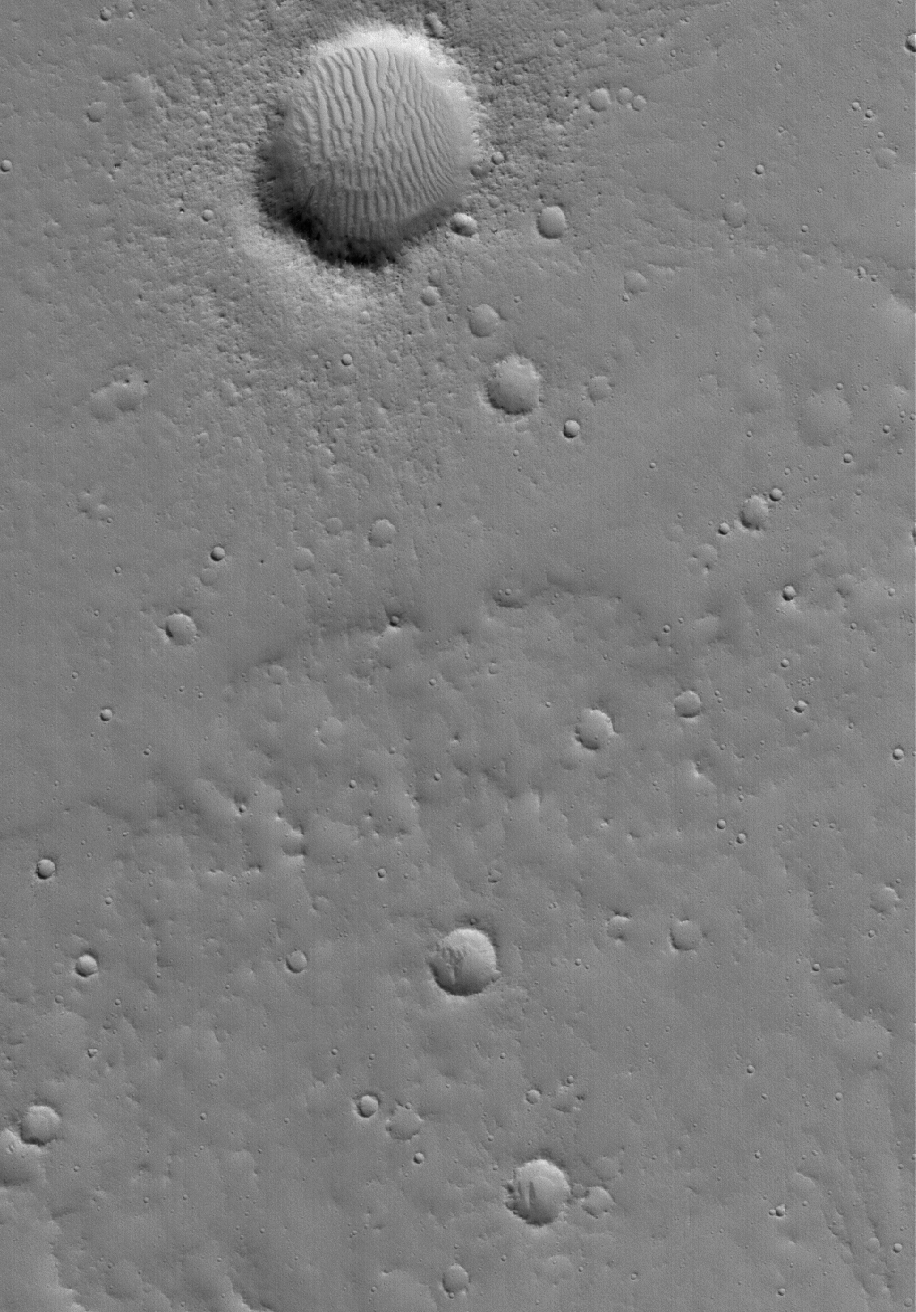

Cratered Surface

21 January 2006
This Mars Global Surveyor (MGS) Mars Orbiter Camera (MOC) image shows a cratered surface in the Tempe Terra region of the red planet. One of the goals of the MOC Picture of the Day series is to present images that capture the range and variety of surface features seen by MOC all over Mars. This view presents a fairly typical scene from the plains northeast of the Tharsis region.

Location near: 31.0°N, 84.1°W
Image width: ~3 km (~1.9 mi)
Illumination from: lower left
Season: Northern Winter

Credit: NASA/JPL/Malin Space Science Systems